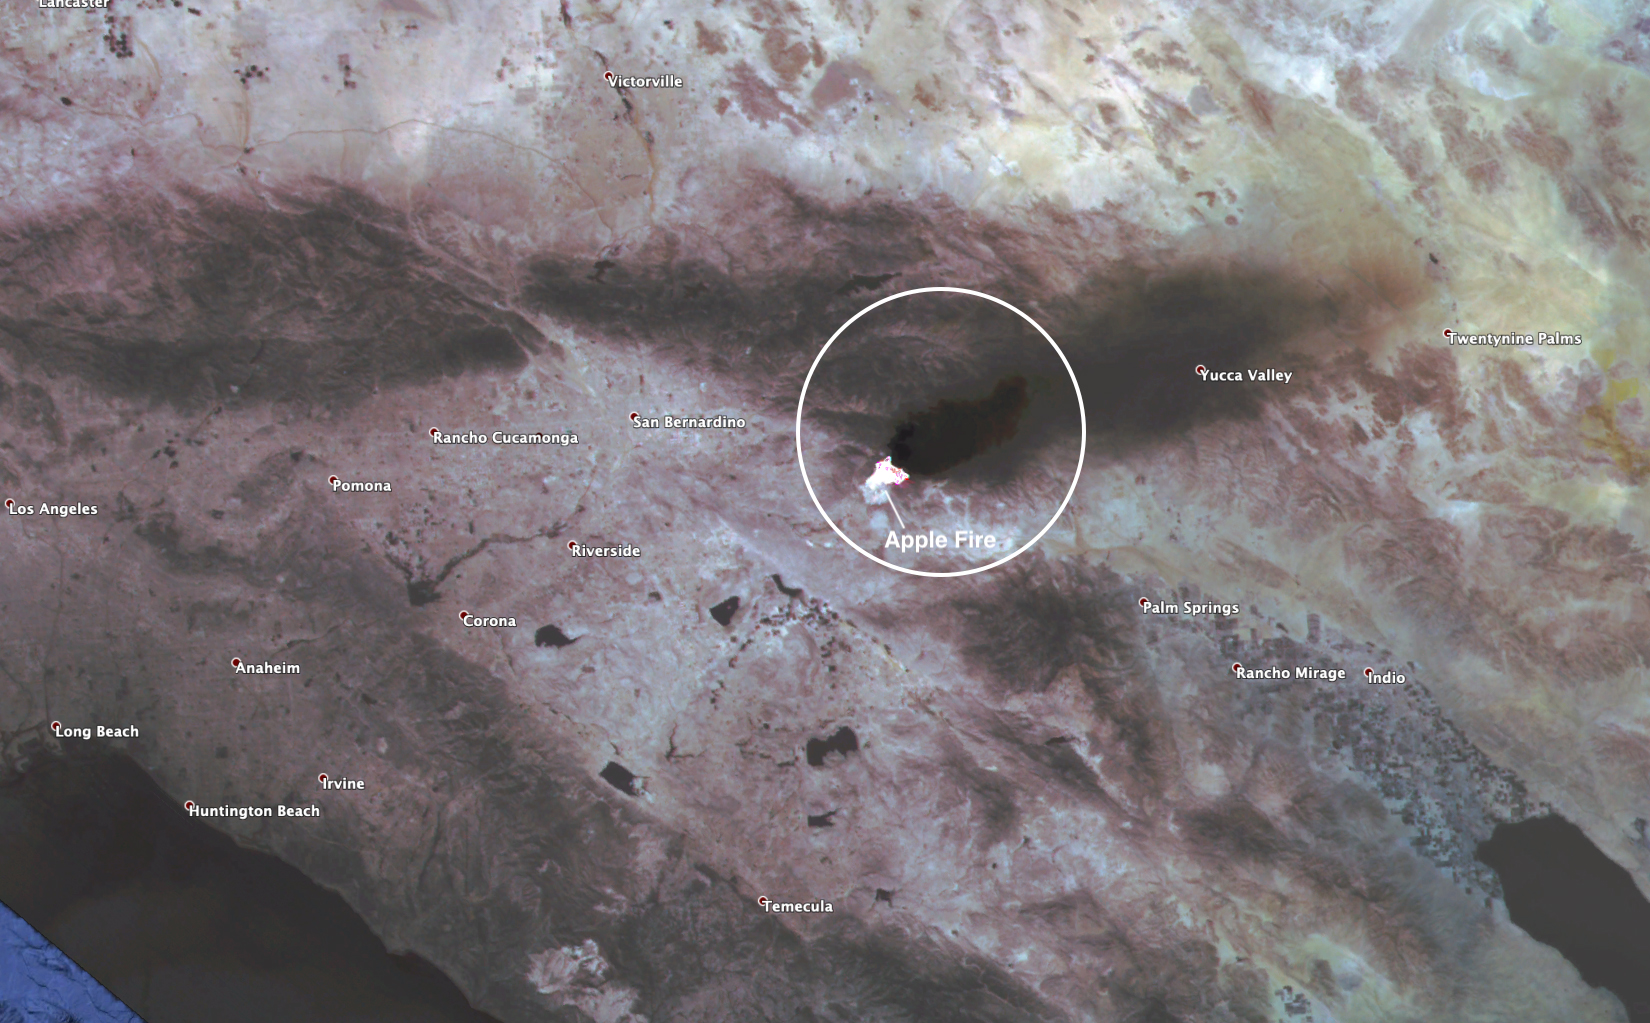

ECOSTRESS Spies Apple Fire’s Smoke Plume

This observation shows the burn area and smoke plume created by the Apple fire in Southern California on Aug. 1, 2020. The observation was made possible by NASA’s Ecosystem Spaceborne Thermal Radiometer Experiment on Space Station (ECOSTRESS). Data gathered by the mission can be further refined to measure the temperature of the wildfire, smoke plume and surrounding landscape.

ECOSTRESS collected this data when the space station passed over the region at about 1:15 p.m. PST on Saturday, Aug. 1, 2020, when the burn area was approximately 4,000 acres in size. As of Aug. 3, it was more than 26,000 acres. Black smoke can be seen drifting east and over Joshua Tree National Park in the Mojave Desert. With a resolution of about 77 by 77 yards (70 by 70 meters), the image enables surface-temperature conditions down to the size of a football field to be studied.

Tasked with detecting plant water use and stress, ECOSTRESS measures the temperature of plants as they heat up when they run out of water. But it can also measure and track heat-related phenomena like fires, heat waves, and volcanoes.

The ECOSTRESS mission launched to the space station on June 29, 2018. NASA’s Jet Propulsion Laboratory, a division of Caltech in Pasadena, California, built and manages the mission for the Earth Science Division in the Science Mission Directorate at NASA Headquarters in Washington. ECOSTRESS is an Earth Venture Instrument mission; the program is managed by NASA’s Earth System Science Pathfinder program at NASA’s Langley Research Center in Hampton, Virginia.

Credit: NASA/JPL-Caltech